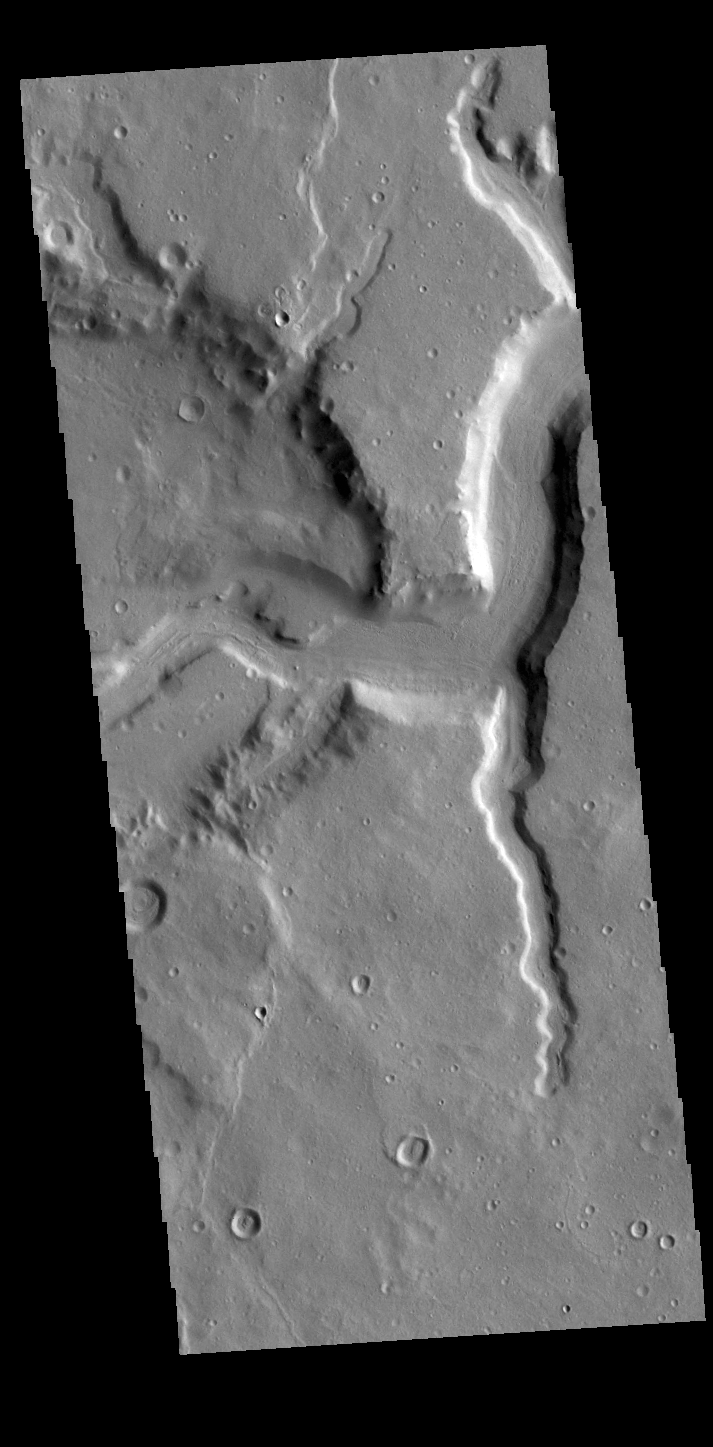

Mamers Valles

Today’s VIS image shows a section of Mamers Valles, a complex channel nearly 1000 km long (600 miles). Mamers Valles originates near Cerulli Crater in northern Arabia Terra, and after a short section near the crater where flow is to the south, flows northward to empty in Deuteronilus Mensae. This image is located where the channel is still flowing southward. On the left side of the image the channel cuts into a crater, one of several the valles will encounter. The steep walls of Mamers Valles can reach heights of 1200 m (4000 feet).

Credit: NASA/JPL-Caltech/ASU